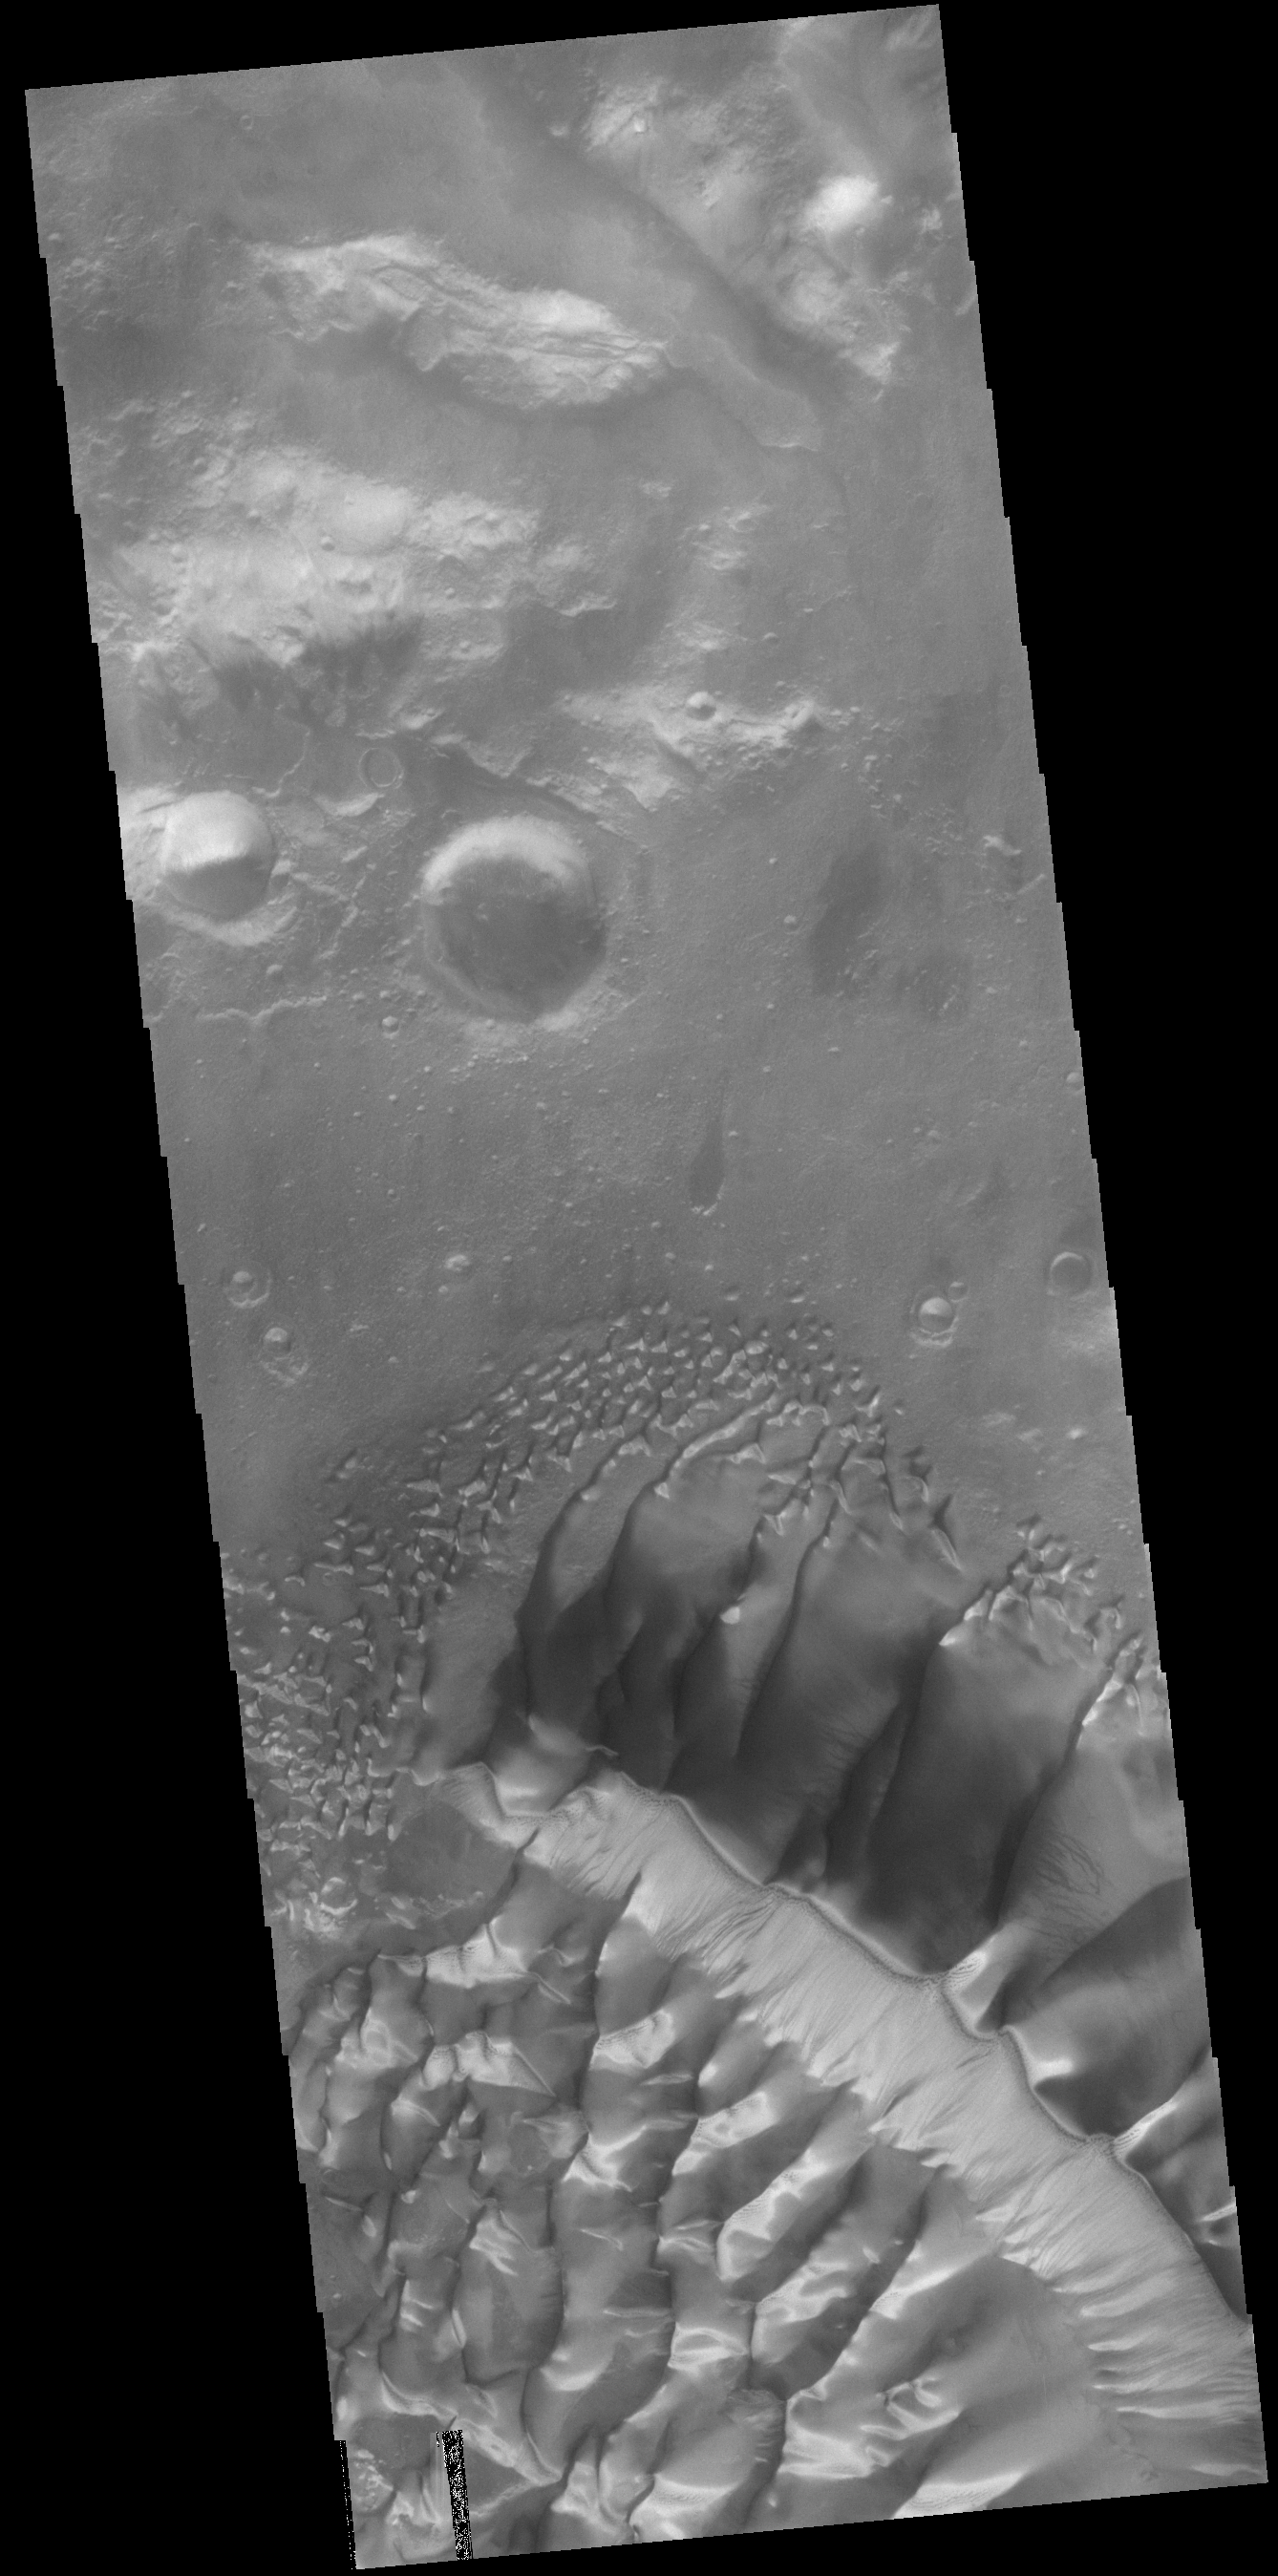

Russell Crater Dunes

The large complex dune form in this VIS image is located on the floor of Russell Crater. Russell Crater is in Noachis Terra.

Credit: NASA/JPL-Caltech/ASU